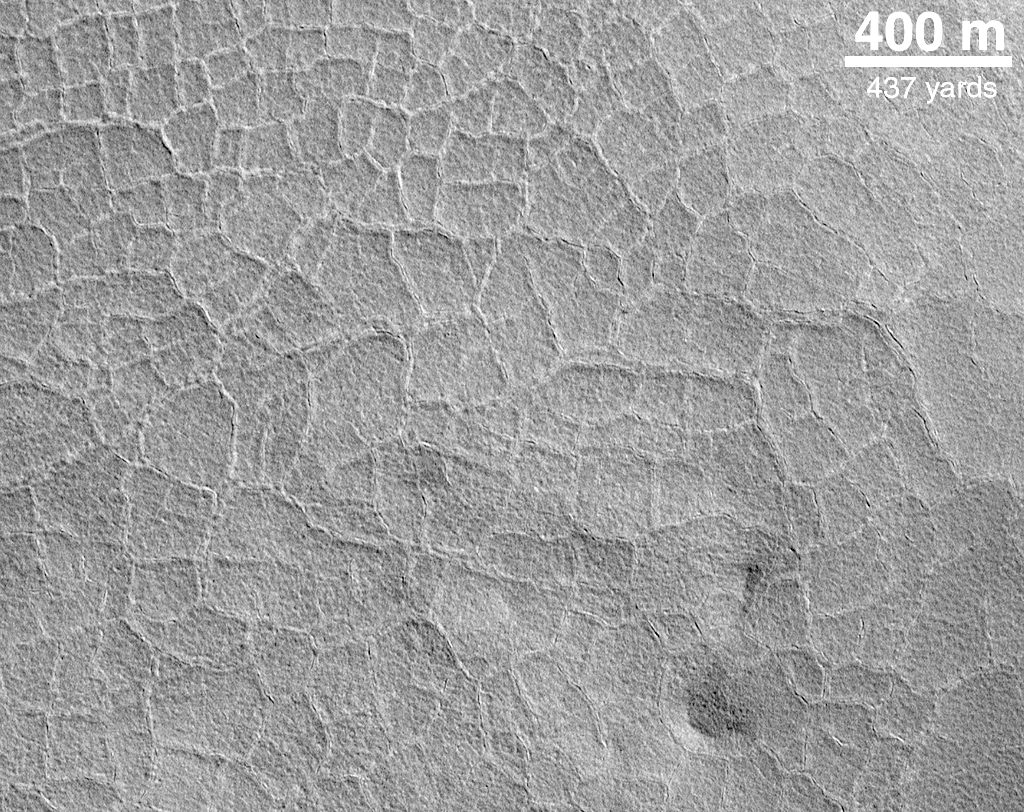

Indications of Subsurface Ice: Polygons on the Northern Plains

Someone’s kitchen floor? A stone patio?This picture actually does show a floor–the floor of an old impact crater on the northern plains of Mars. Each “tile” is somewhat larger than a football field. Polygonal patterns are familiar to Mars geologists because they are also common in arctic and antarctic environments on Earth. Typically, such polygons result from the stresses induced in frozen ground by the freeze-thaw cycles of subsurface ice. This picture was taken by MOC in May 1999 and is illuminated from the lower left.

Credit: NASA/JPL/MSSS